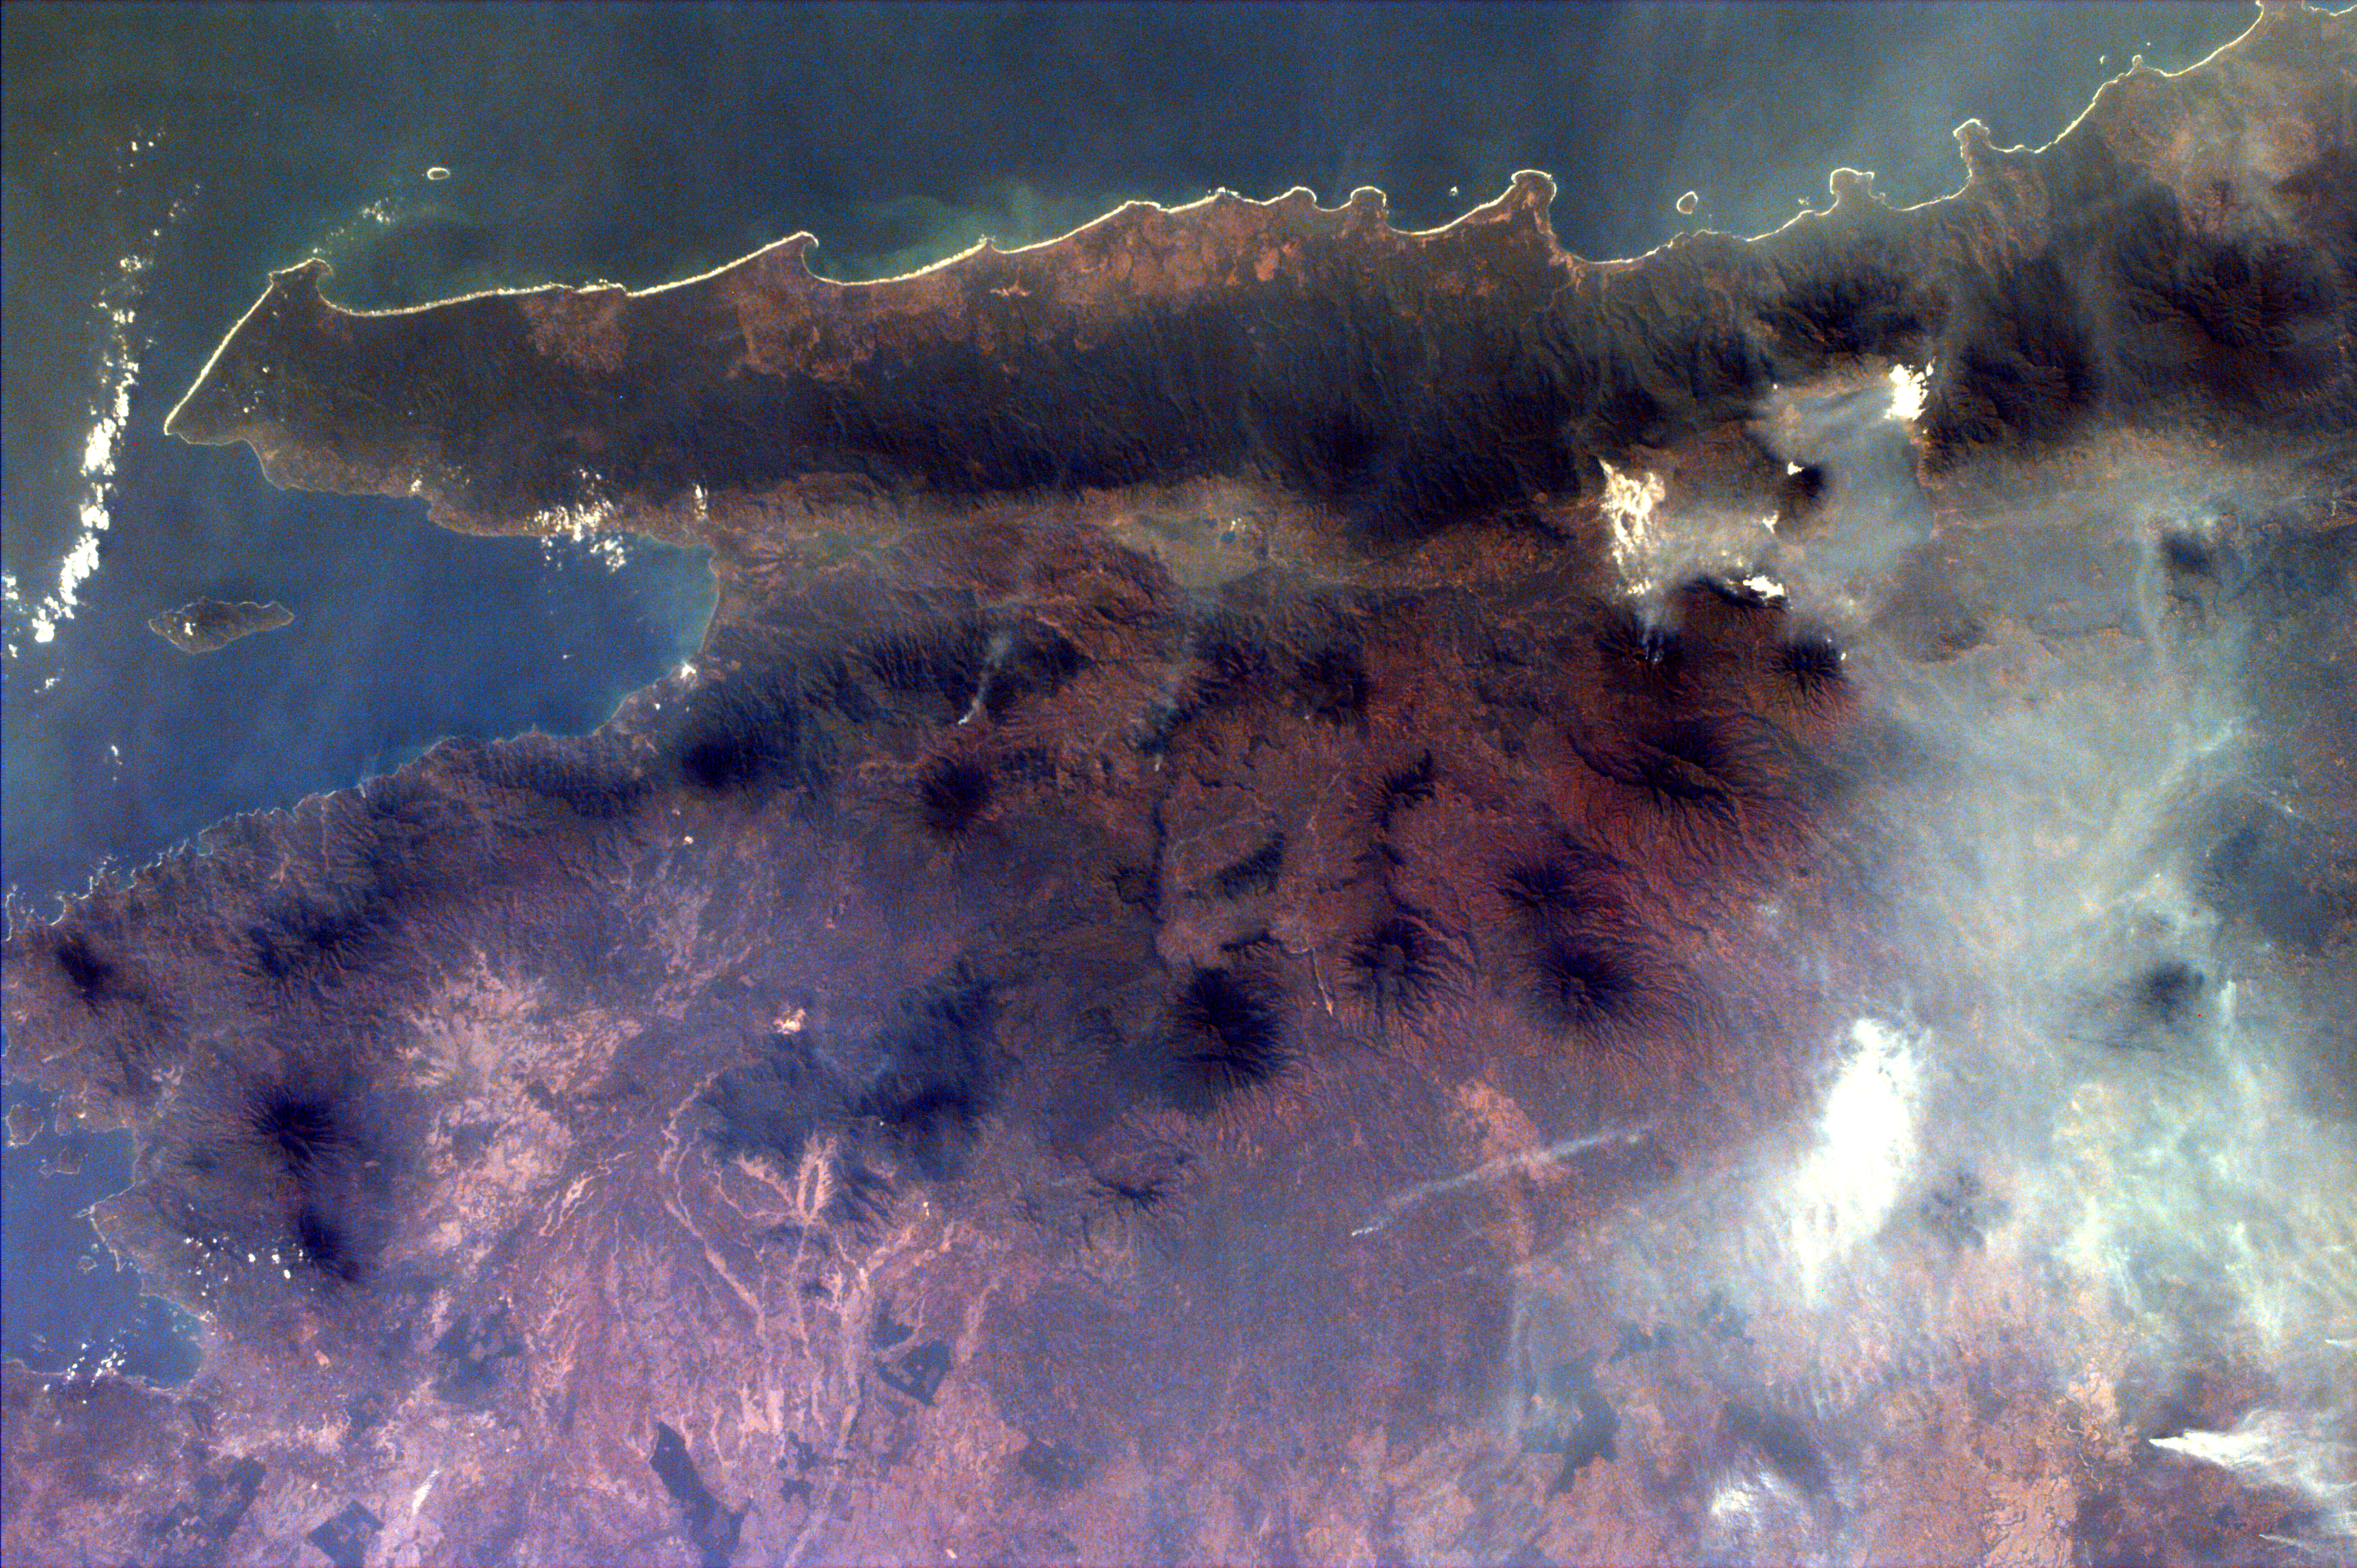

Sumatra, Indonesia

Middle school students across the country photographed the fires and smoke over southern Sumatra from a camera aboard the Space Shuttle Atlantis on September 27. A joint effort between 23 of the 52 schools participating in this mission, the KidSat camera was used to image a 140 km wide, 1950 km long strip that starts in the northwest (5.24 degrees N, 97.11 degrees E), and follows the Pegunungan Barisan range across the equator to the southern tip of Sumatra (7.44S, 106.1E) [MET 00215343 – 00215750].

Smoldering underground fires have raged uncontrolled for the past few weeks in Southeast Asia. Originally set to clear land for agriculture, the fires are usually extinguished by the annual monsoon rains. However, this year, the rains had not come due to El Niño which produces dry conditions in the Indonesia region. Due to the lack of trade winds, the seasonal warm waters in the eastern Pacific have spread over to South America. Consequently, the water temperature in Indonesia has dropped significantly. This decrease in temperature has not produced enough warm water vapor to produce the normal seasonal showers that usually encompass the area.

The fire has now been blamed for two fatal accidents and countless health hazards. At one point, the pollution index of the region reached 839. To put a relative point to this number, a pollution index of 300 is a equivalent of smoking 20 cigarettes a day. The smoke, during one time, blanketed an area that was larger than the continental United States. Currently, the fire’s rage has been quelled by winds and rain which have lifted the smog and dampened the fires. However it is estimated that 100,000 fire fighters are needed to stop the fire.

This KidSat image (MET 00215701) of Sumatra was captured on September 27, 1997 during the Shuttle flight STS-86. It is centered at 4.9 degrees S 104.3 degrees E and is 140 km wide and 205 km long. The smoke plumes appear in the rain forests east of the mountains where land is being cleared for palm plantations; the plumes indicate a prevailing wind to the northwest and rise above the continuous layer of smoke. For a geographic reference, see image #00215701_img_map.

The KidSat camera that photographed these fires is mounted in the overhead starboard window of the Shuttle Atlantis and operates before and after docking with Mir when the Shuttle’s windows face the Earth. Students on the ground are linked to the camera through the Internet and a series of satellites. High school and undergraduate students work in collaboration with scientists and engineers to develop and operate the KidSat systems. Curriculum developed by The Johns Hopkins University Institute for the Academic Advancement of Youth is used in the middle school classrooms to encourage scientific inquiry based on the images.

The photographs from the three missions of the KidSat pilot program can be accessed at the following URL: http://www.jpl.nasa.gov/kidsat

The KidSat program was developed by the Jet Propulsion Laboratory, The Johns Hopkins University Institute for the Academic Advancement of Youth, and The University of California, San Diego, with support from NASA’s Johnson Space Center. The project is supported by NASA’s Office of Human Resources and Education with support from NASA’s Offices of Mission to Planet Earth, Space Flight, and Space Science. JPL is a division of the California Institute of Technology (Caltech).

Credit: NASA/JPL